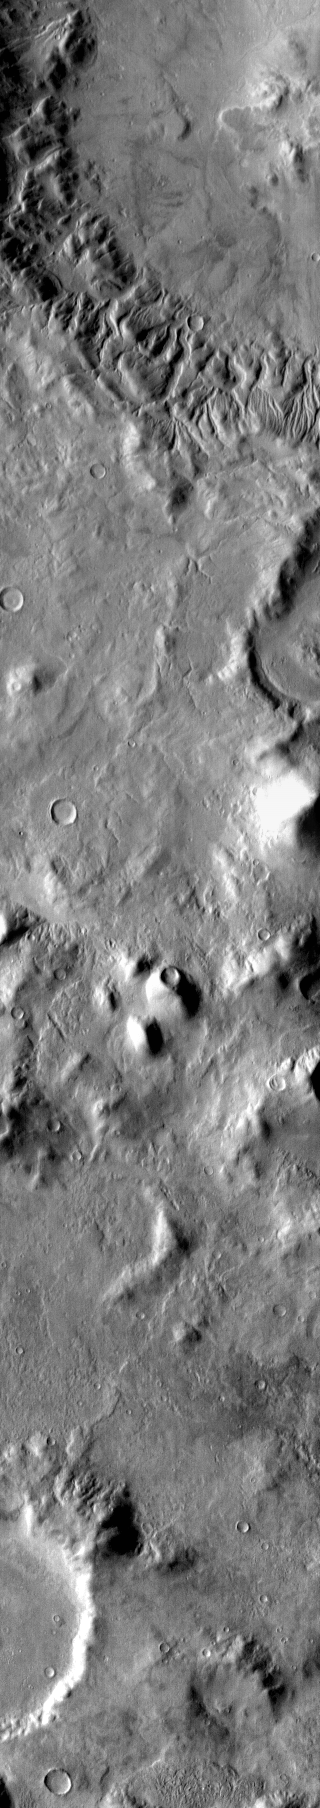

Lipik Channels

This daytime infrared image clearly shows the multitude of channels dissecting the rim of Lipik Crater.

Image information: IR instrument. Latitude -39.9N, Longitude 112.4E. 99 meter/pixel resolution.

Please see the THEMIS Data Citation Note for details on crediting THEMIS images.

Note: this THEMIS visual image has not been radiometrically nor geometrically calibrated for this preliminary release. An empirical correction has been performed to remove instrumental effects. A linear shift has been applied in the cross-track and down-track direction to approximate spacecraft and planetary motion. Fully calibrated and geometrically projected images will be released through the Planetary Data System in accordance with Project policies at a later time.

NASA’s Jet Propulsion Laboratory manages the 2001 Mars Odyssey mission for NASA’s Office of Space Science, Washington, D.C. The Thermal Emission Imaging System (THEMIS) was developed by Arizona State University, Tempe, in collaboration with Raytheon Santa Barbara Remote Sensing. The THEMIS investigation is led by Dr. Philip Christensen at Arizona State University. Lockheed Martin Astronautics, Denver, is the prime contractor for the Odyssey project, and developed and built the orbiter. Mission operations are conducted jointly from Lockheed Martin and from JPL, a division of the California Institute of Technology in Pasadena.

Credit: NASA/JPL/ASU